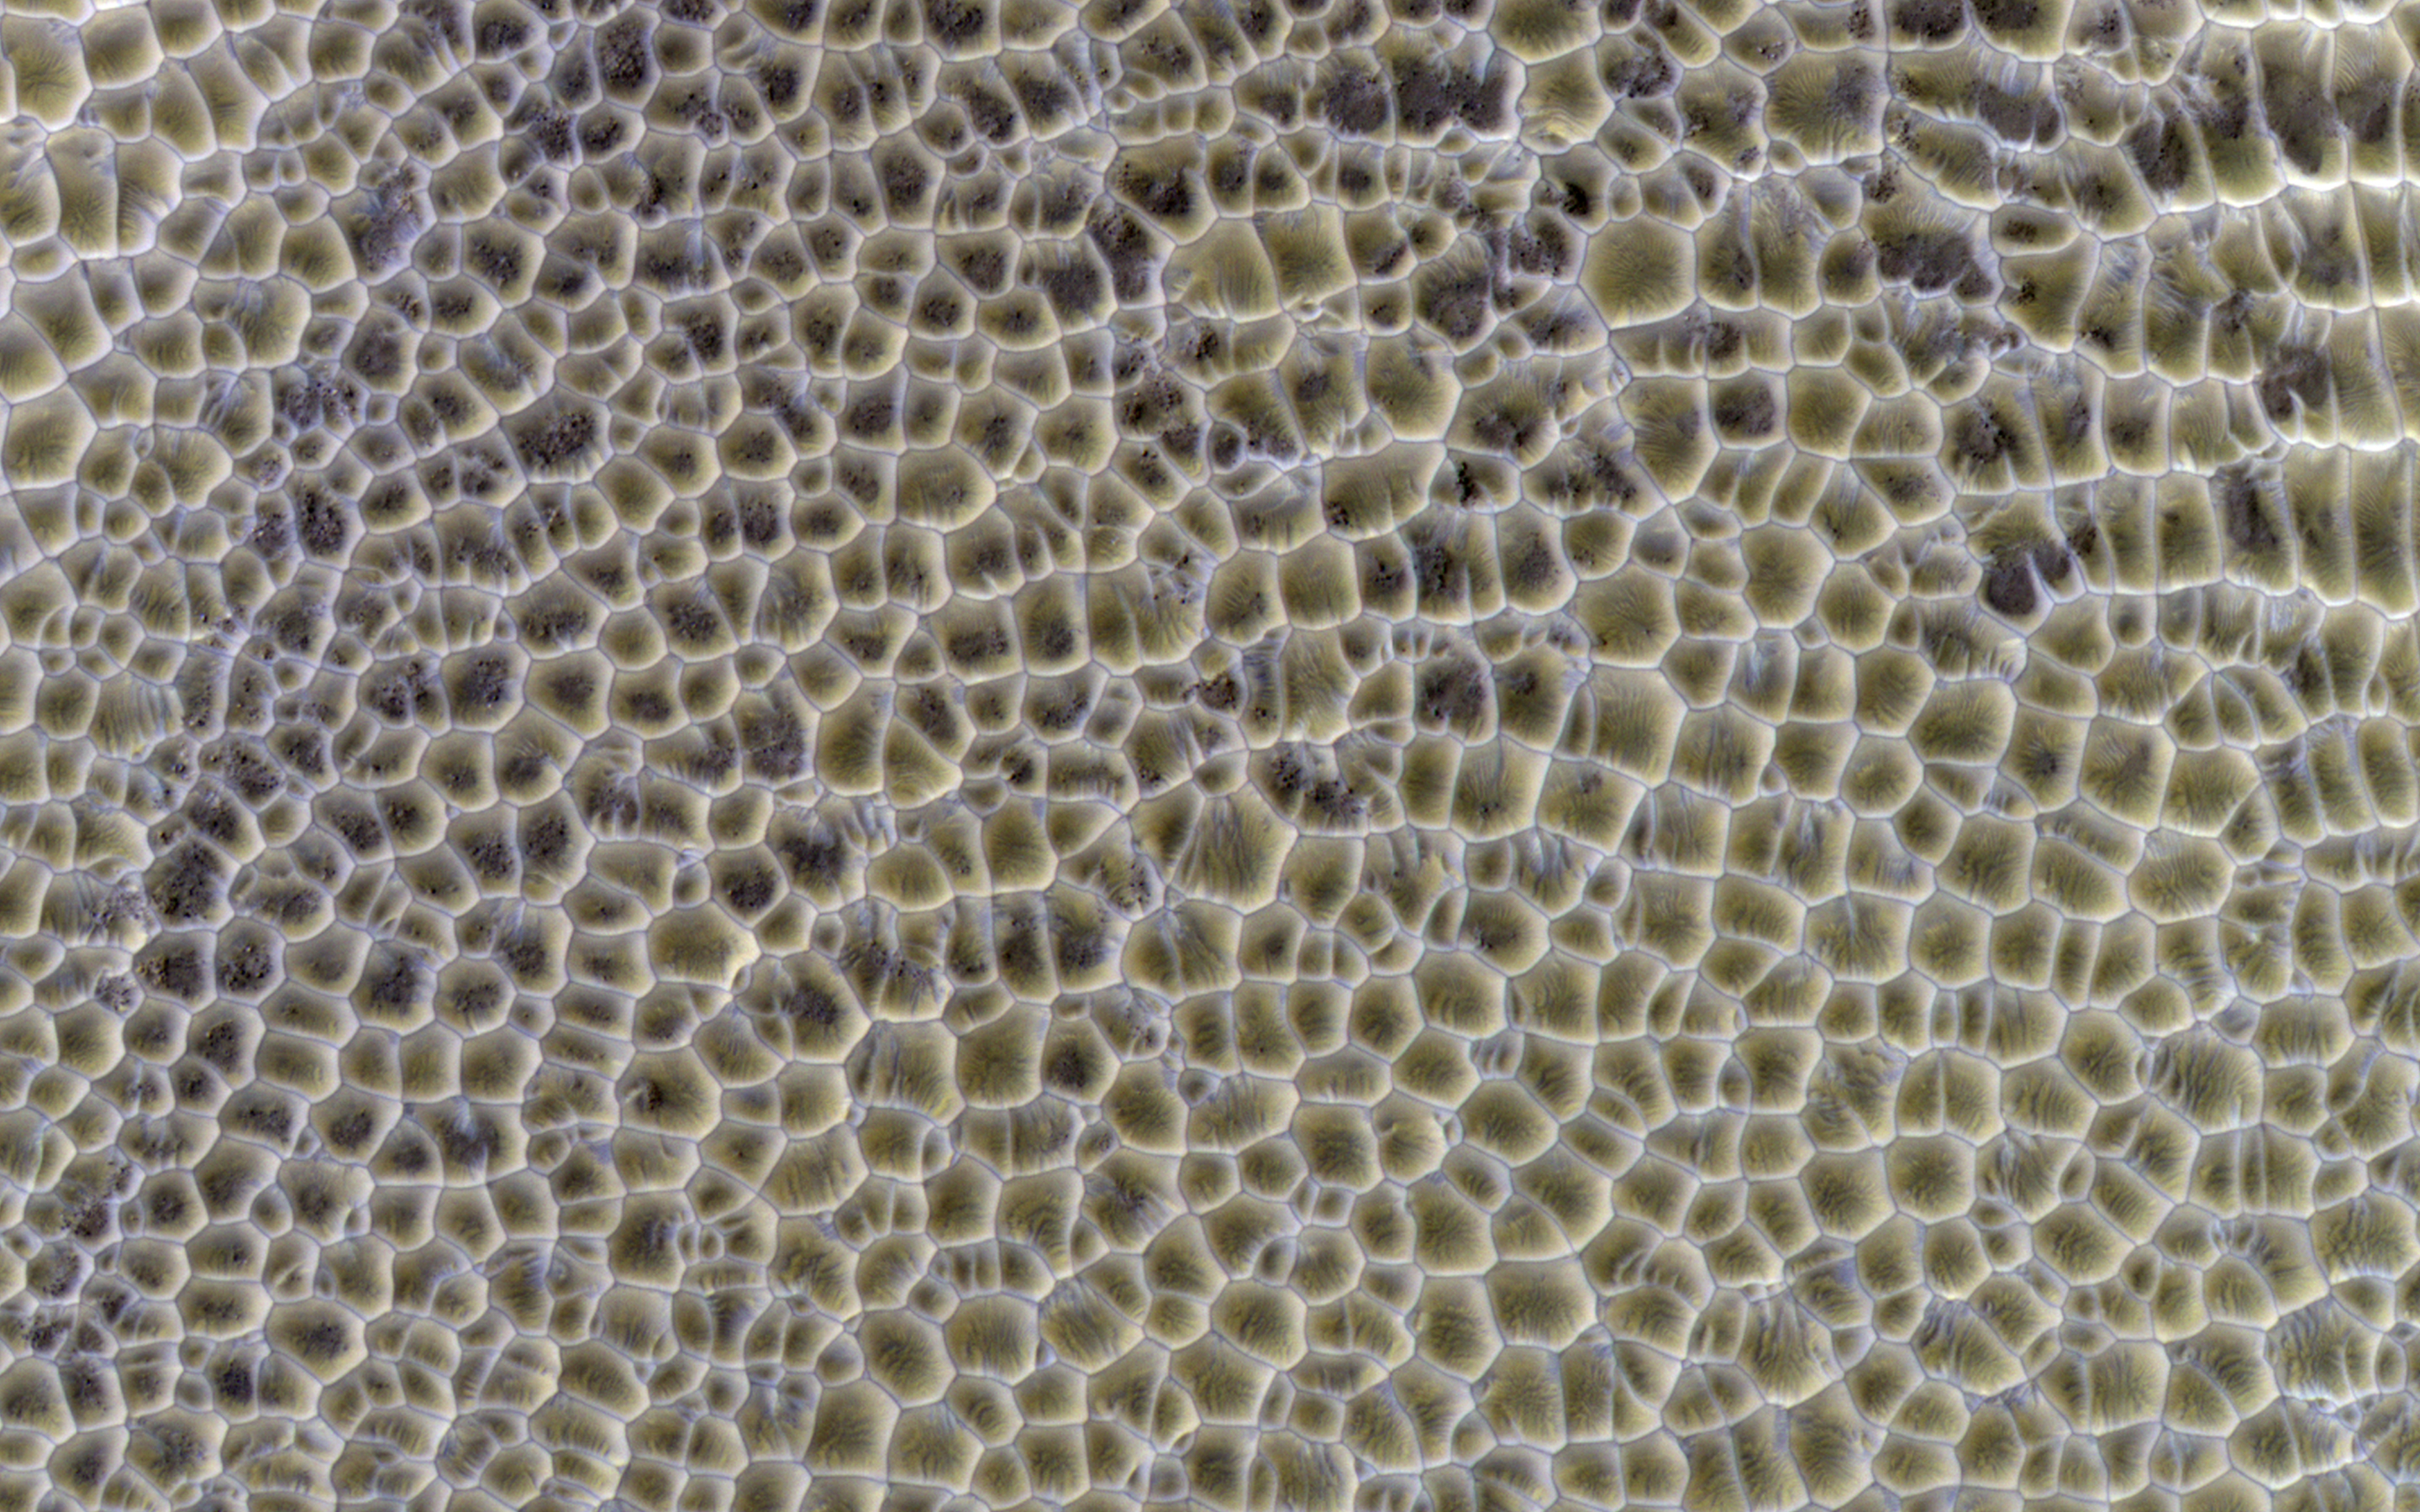

Polygonal Dunes

Polygons are of great interest because they often indicate the presence of shallow ice or of desiccation such as in a mud flat. However, nature sometimes seems too clever for us.

Polygons form by the intersecting ridges of sand dunes. If this deposit were to become indurated and eroded, we might not be able to tell that they originated as wind-blown dunes, and interpret the polygons as evidence for a dried-up lake, for example. Dunes often accumulate in the bottoms on craters, also a good setting for a (temporary) lake.

The illumination is coming from the upper left, so the bluish ridges are high-standing.

HiRISE is one of six instruments on NASA’s Mars Reconnaissance Orbiter. The University of Arizona, Tucson, operates the orbiter’s HiRISE camera, which was built by Ball Aerospace & Technologies Corp., Boulder, Colo. NASA’s Jet Propulsion Laboratory, a division of the California Institute of Technology in Pasadena, manages the Mars Reconnaissance Orbiter Project for the NASA Science Mission Directorate, Washington.

Credit: NASA/JPL-Caltech/Univ. of Arizona